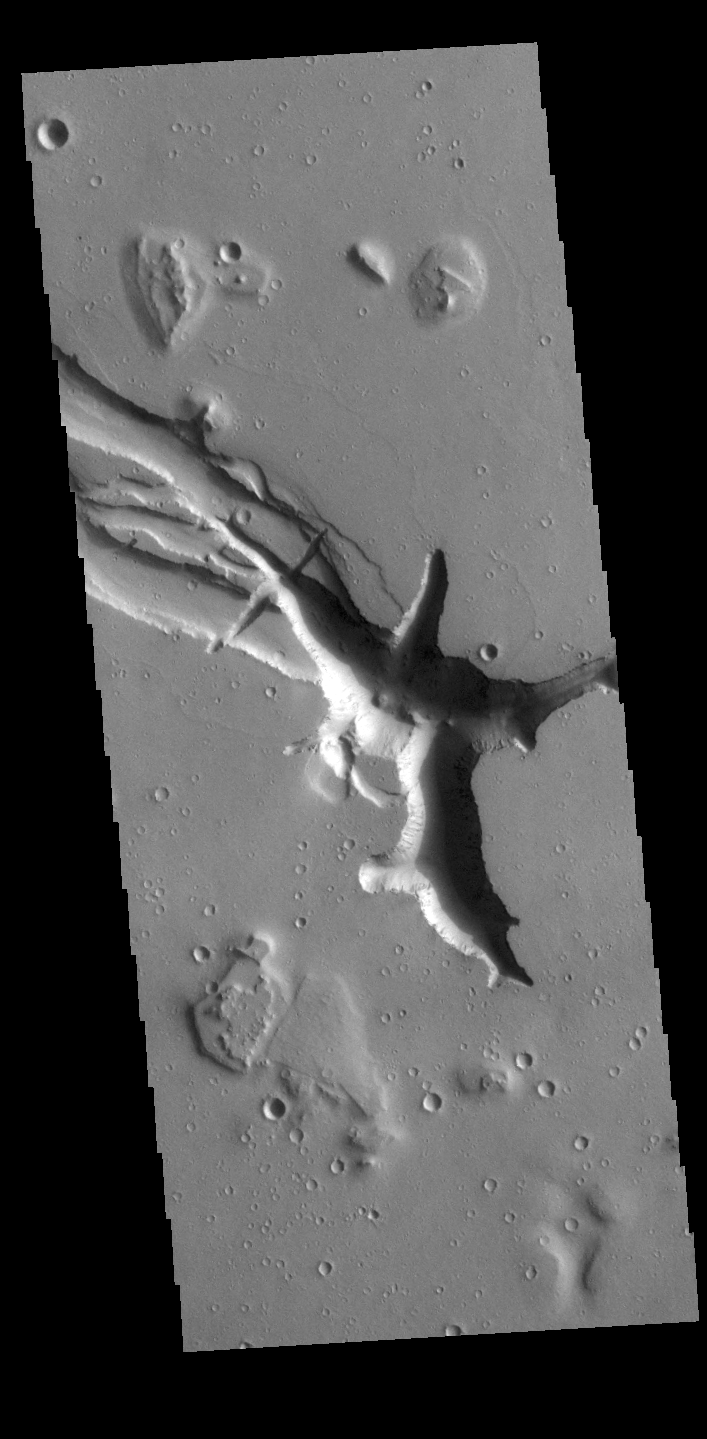

Hebrus Valles

Located west of the Elysium Volcanic complex, Hebrus Valles is a complex channel system that flowed to the north. In this VIS image the there are fluid created channels and tectonic formed depressions. In other portions of the valles, there are pits and collapse features which appear to have formed by material falling into subsurface voids. This is a common feature in regions of volcanic activity where lava tubes run below the surface. Both water and lava contributed to the formation of Hebrus Valles.

Credit: NASA/JPL-Caltech/ASU